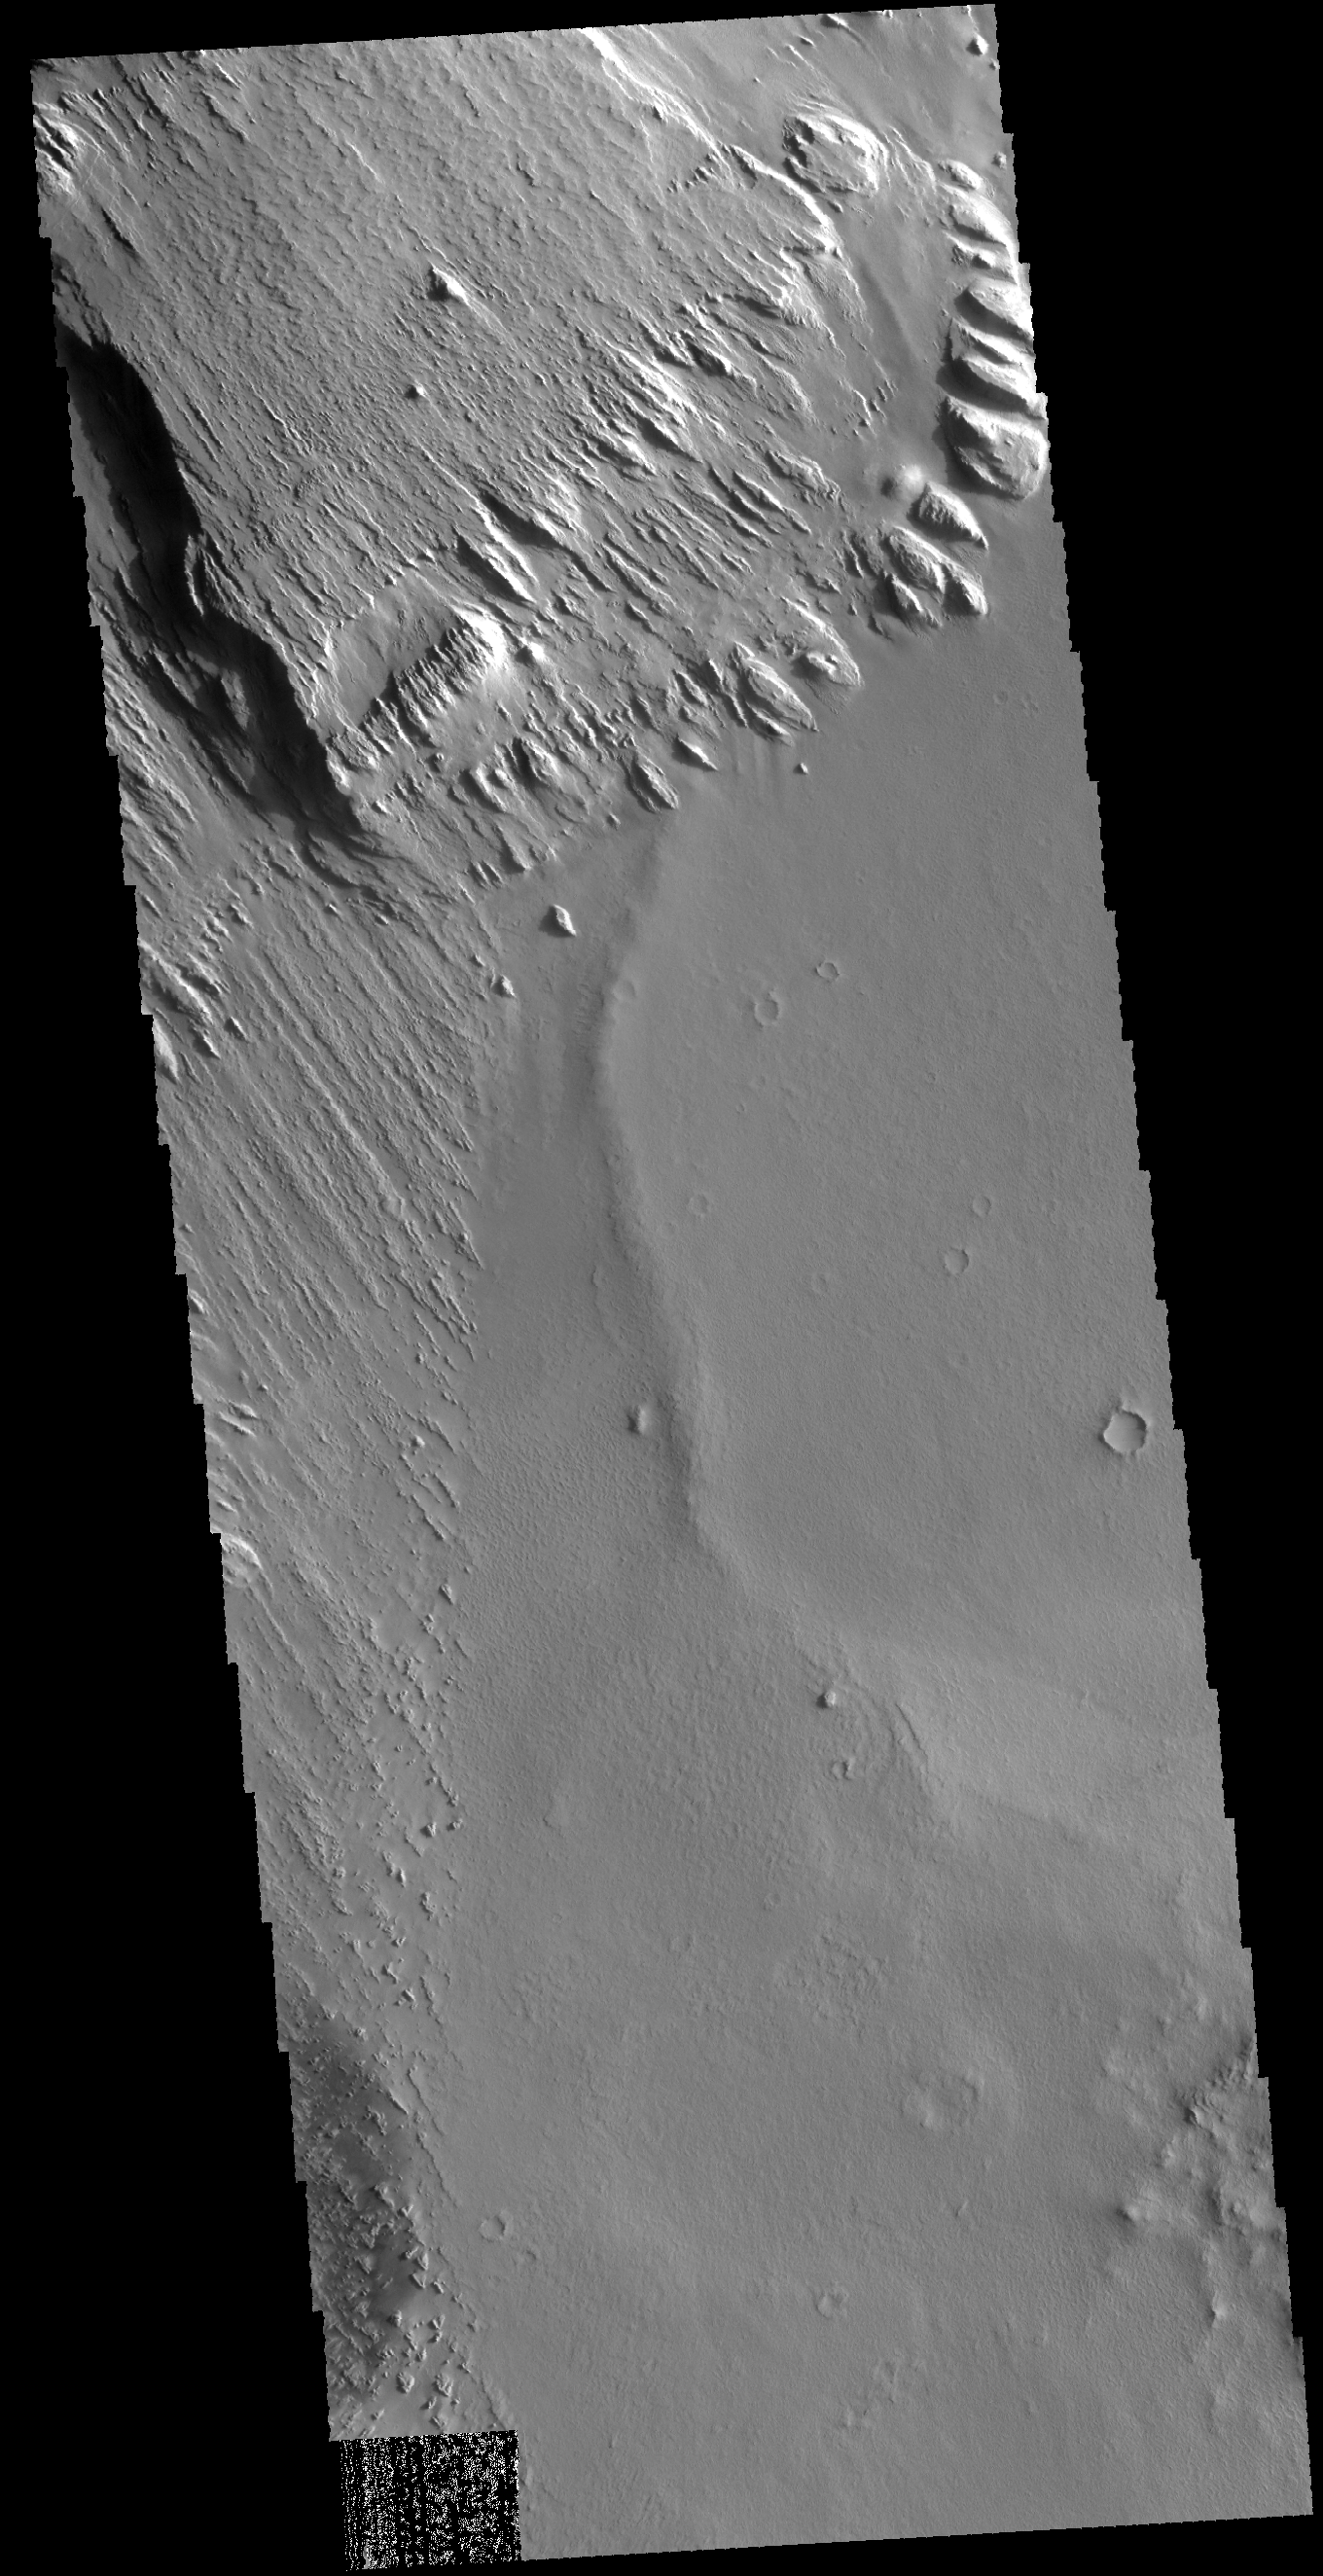

Wind Etching

Today’s VIS image is located near Memnonia Sulci, on the edge of Lucus Planum. The material at the top and left side of the image has been eroded by the wind to form features called yardangs. Yardangs form in a poorly cemented material where the wind cuts linear valleys, removing some of the material and leaving parallel ridges behind. The direction of the ridge/valley is aligned with the wind direction.

Credit: NASA/JPL-Caltech/ASU